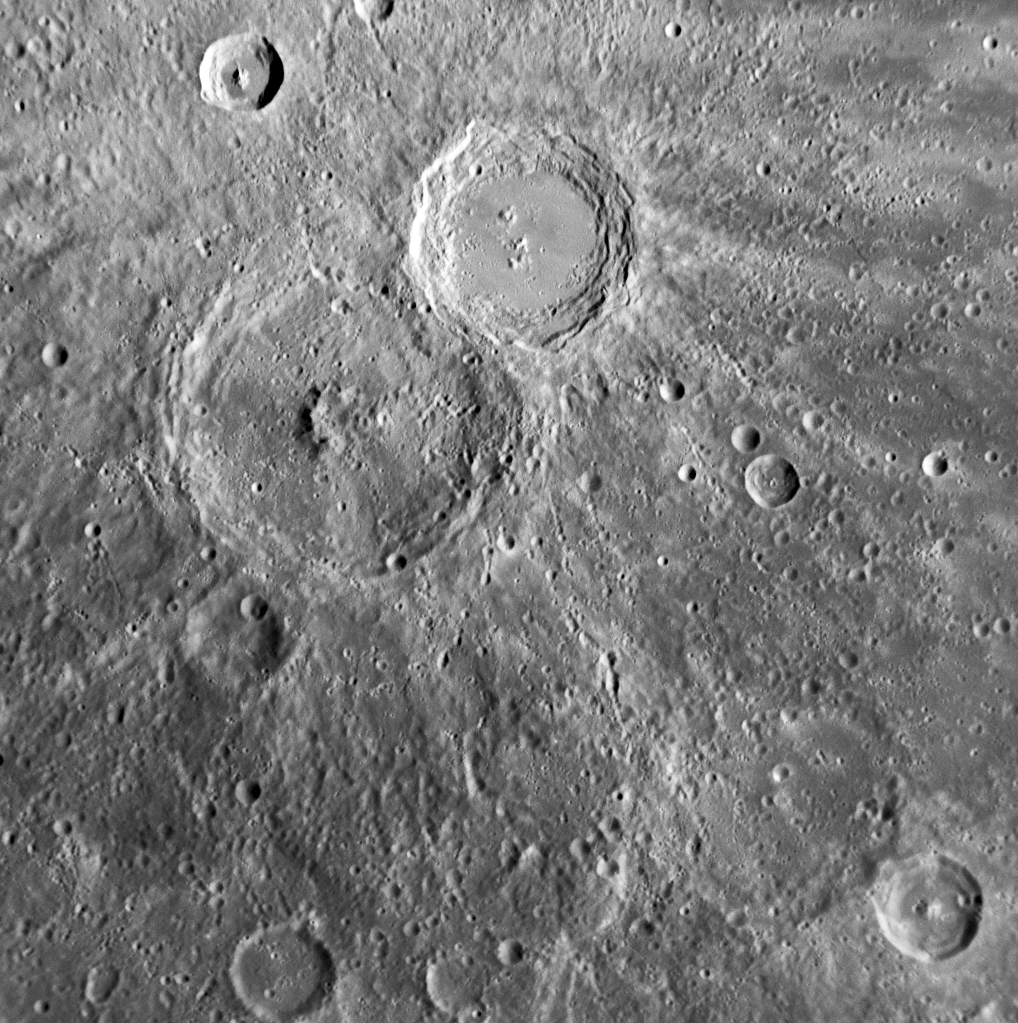

Highlighting the Newly Named Crater Eastman

This NAC image shows Eastman, a crater newly named for Sioux author Charles A. (Ohiyesa) Eastman (1858-1939) and first seen by spacecraft by MESSENGER during the mission’s first Mercury flyby. Eastman exhibits some features characteristic of a fresh, relatively young crater. The walls of Eastman have clearly visible terraces, and the central peak structure is well preserved. Eastman is located near Xiao Zhao, a crater previously named in April 2008.

Date Acquired: January 14, 2008
Image Mission Elapsed Time (MET): 108826992
Instrument: Narrow Angle Camera (NAC) of the Mercury Dual Imaging System (MDIS)
Resolution: 280 meters/pixel (0.17 miles/pixel)
Scale: Eastman is 80 kilometers (50 miles) in diameter
Spacecraft Altitude: 11,000 kilometers (6,800 miles)

These images are from MESSENGER, a NASA Discovery mission to conduct the first orbital study of the innermost planet, Mercury. For information regarding the use of images, see the MESSENGER image use policy.

Credit: NASA/Johns Hopkins University Applied Physics Laboratory/Carnegie Institution of Washington